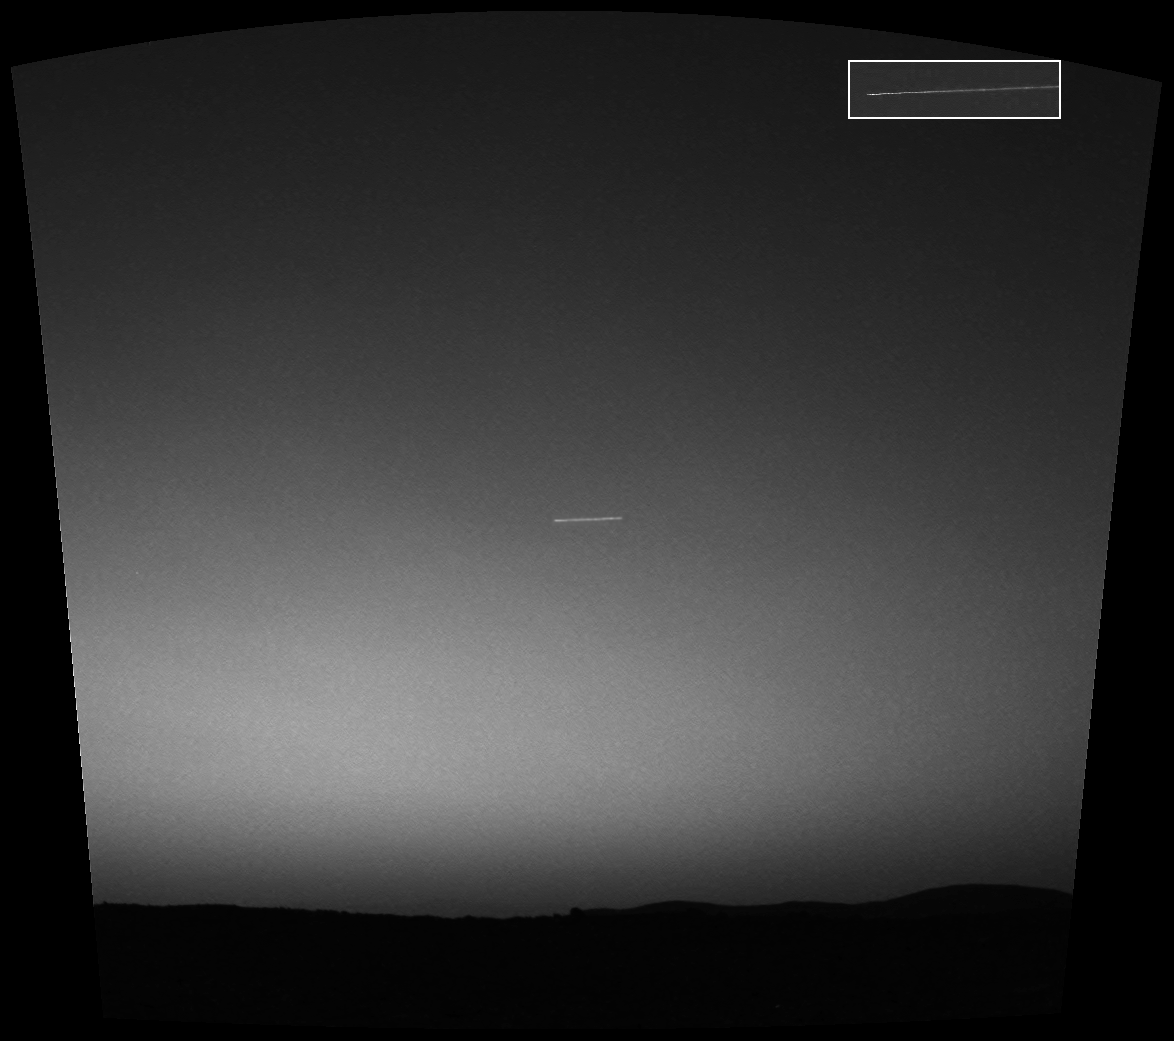

It’s a Bird, It’s a Plane, It’s a… Spacecraft?

Observing the sky with the green filter of it panoramic camera, the Mars Exploration Rover Spirit came across a surprise: a streak across the sky. The streak, seen in the middle of this mosaic of images taken by the navigation and panoramic cameras, was probably the brightest object in the sky at the time. Scientists theorize that the mystery line could be either a meteorite or one of seven out-of-commission spacecraft still orbiting Mars. Because the object appeared to move 4 degrees of an arc in 15 seconds it is probably not the Russian probes Mars 2, Mars 3, Mars 5, or Phobos 2; or the American probes Mariner 9 or Viking 1. That leaves Viking 2, which has a polar orbit that would fit with the north-south orientation of the streak. In addition, only Viking 1 and 2 were left in orbits that could produce motion as fast as that seen by Spirit. Said Mark Lemmon, a rover team member from Texas A&M University, Texas, “Is this the first image of a meteor on Mars, or an image of a spacecraft sent from another world during the dawn of our robotic space exploration program? We may never know, but we are still looking for clues.”

The inset shows only the panoramic image of the streak.

Credit: NASA/JPL/Cornell